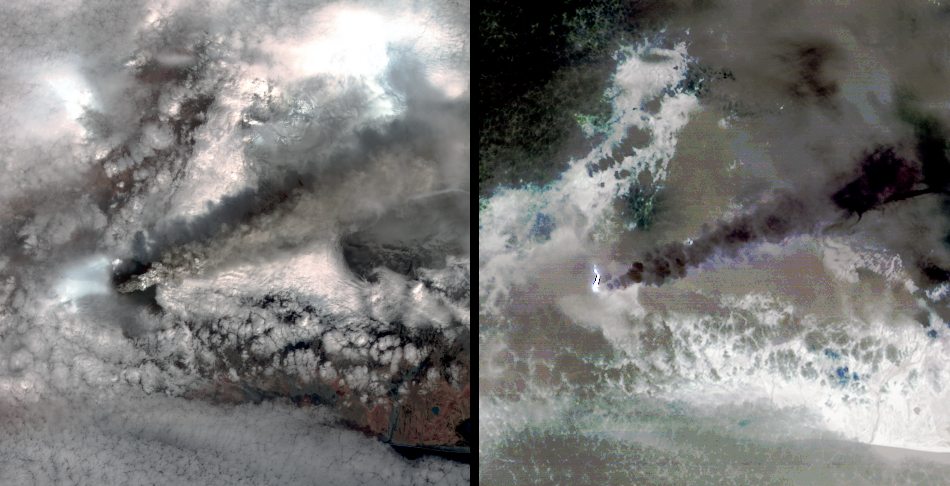

ASTER Images Iceland’s Eyjafyallajökull Volcano

The Advanced Spaceborne Thermal Emission and Reflection Radiometer (ASTER) instrument on NASA’s Terra spacecraft captured this pair of images of Iceland’s Eyjafyallajökull volcano on May 3, 2010. They are displayed at 90 meters (approximately 300 feet) spatial resolution. On this day, Ireland closed its airspace for several hours due to presence of ash over the country.

The left-hand image is a color-composite of data from the ASTER visible and near-infrared bands. The eruption plume and drifting veil of ash are dark grey, streaming towards the east. The image shows an area of 42 by 44 kilometers (25 by 27 miles).

The right-hand image is a color-composite of data from three of the ASTER thermal infrared bands. The plume appears purple in color, indicating that it dominantly contains ash, and very little sulfur dioxide. The bright feature at the start of the plume is the incandescent lava flow produced by the eruption.

With its 14 spectral bands from the visible to the thermal infrared wavelength region and its high spatial resolution of 15 to 90 meters (about 50 to 300 feet), ASTER images Earth to map and monitor the changing surface of our planet. ASTER is one of five Earth-observing instruments launched December 18, 1999, on NASA’s Terra. The instrument was built by Japan’s Ministry of Economy, Trade and Industry. A joint U.S./Japan science team is responsible for validation and calibration of the instrument and the data products.

The broad spectral coverage and high spectral resolution of ASTER provides scientists in numerous disciplines with critical information for surface mapping and monitoring of dynamic conditions and temporal change. Example applications are: monitoring glacial advances and retreats; monitoring potentially active volcanoes; identifying crop stress; determining cloud morphology and physical properties; wetlands evaluation; thermal pollution monitoring; coral reef degradation; surface temperature mapping of soils and geology; and measuring surface heat balance.

The ASTER U.S. science team is located at NASA’s Jet Propulsion Laboratory, Pasadena, Calif. The Terra mission is part of NASA’s Science Mission Directorate, Washington, D.C.

Credit: NASA/GSFC/METI/ERSDAC/JAROS, and U.S./Japan ASTER Science Team